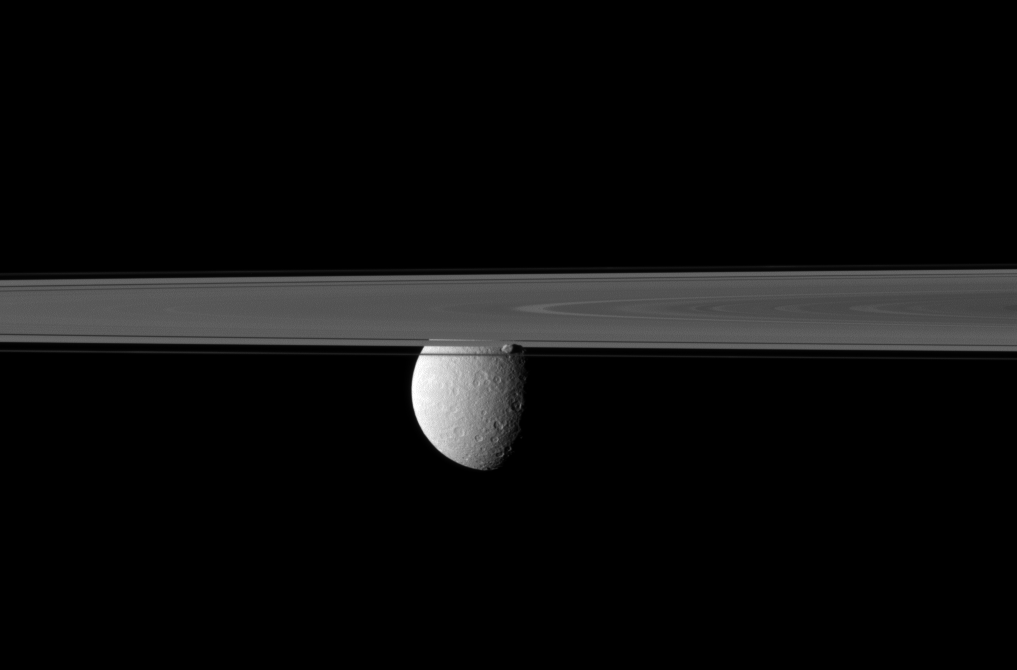

Cutting Off Rhea

Saturn’s rings and small moon Prometheus obscure the Cassini spacecraft’s view of the planet’s second largest moon, Rhea.

Prometheus, which orbits in the Roche Division between the main rings and the thin F ring, can be seen just below the center of the image, in front of Rhea. Lit terrain seen here is on the anti-Saturn side of Prometheus (86 kilometers, or 53 miles across) and mostly on the leading hemisphere of Rhea (1,528 kilometers, or 949 miles across).

This view looks toward the northern, sunlit side of the rings from just above the ringplane.

The image was taken in visible red light with the Cassini spacecraft narrow-angle camera on April 9, 2010. The view was acquired at a distance of approximately 1 million kilometers (621,000 miles) from Prometheus and 1.6 million kilometers (994,000 miles) from Rhea. Image scale is 6 kilometers (4 miles) per pixel on Prometheus and 10 kilometers (6 miles) per pixel on Rhea.

The Cassini-Huygens mission is a cooperative project of NASA, the European Space Agency and the Italian Space Agency. The Jet Propulsion Laboratory, a division of the California Institute of Technology in Pasadena, manages the mission for NASA’s Science Mission Directorate, Washington, D.C. The Cassini orbiter and its two onboard cameras were designed, developed and assembled at JPL. The imaging operations center is based at the Space Science Institute in Boulder, Colo.

Credit: NASA/JPL/Space Science Institute